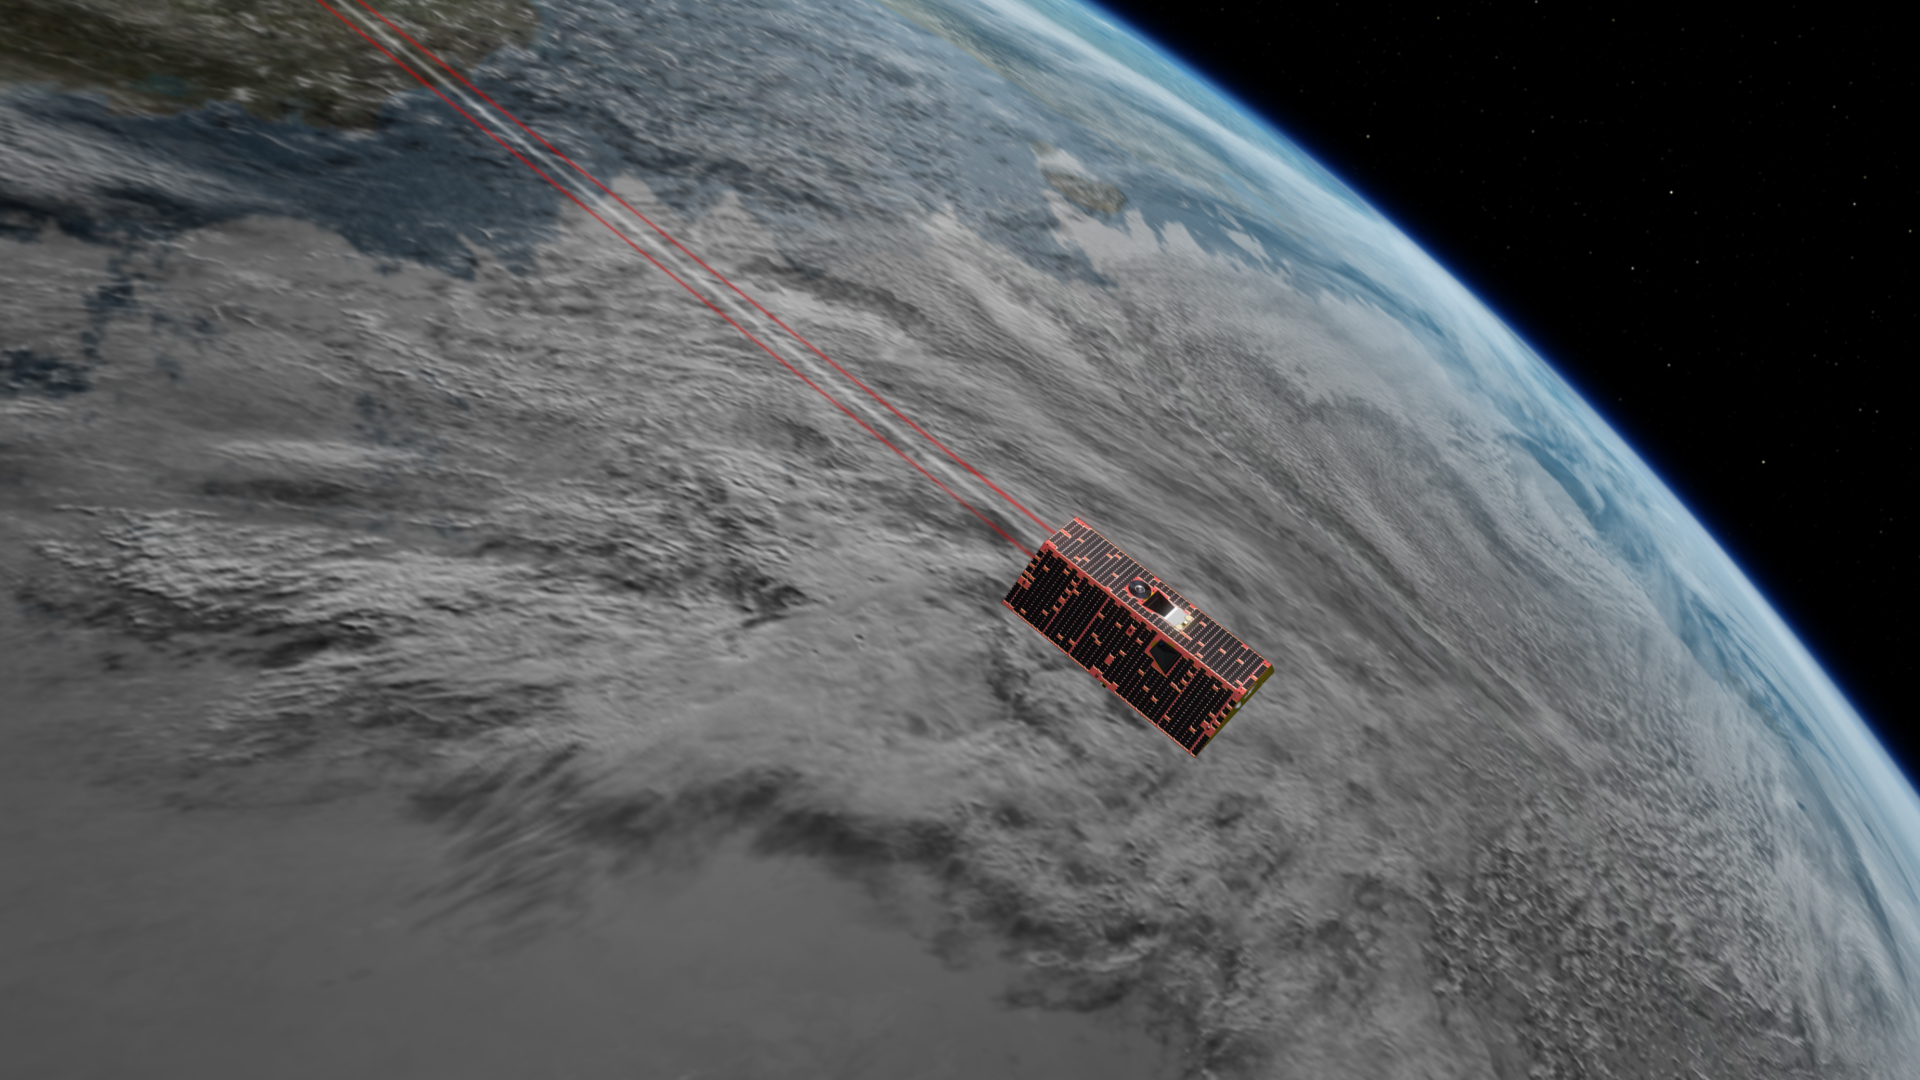

GRACE Follow-On Satellites (Artist’s Concept)

Illustration of the twin spacecraft of the NASA/German Research Centre for Geosciences (GFZ) Gravity Recovery and Climate Experiment Follow-On (GRACE-FO) mission. GRACE-FO will continue tracking the evolution of Earth’s water cycle by monitoring changes in the distribution of mass on Earth.

GRACE-FO continues a successful partnership between NASA and Germany’s GFZ, with participation by the German Aerospace Center (DLR). JPL manages the mission for NASA’s Science Mission Directorate in Washington.

Credit: NASA/JPL-Caltech